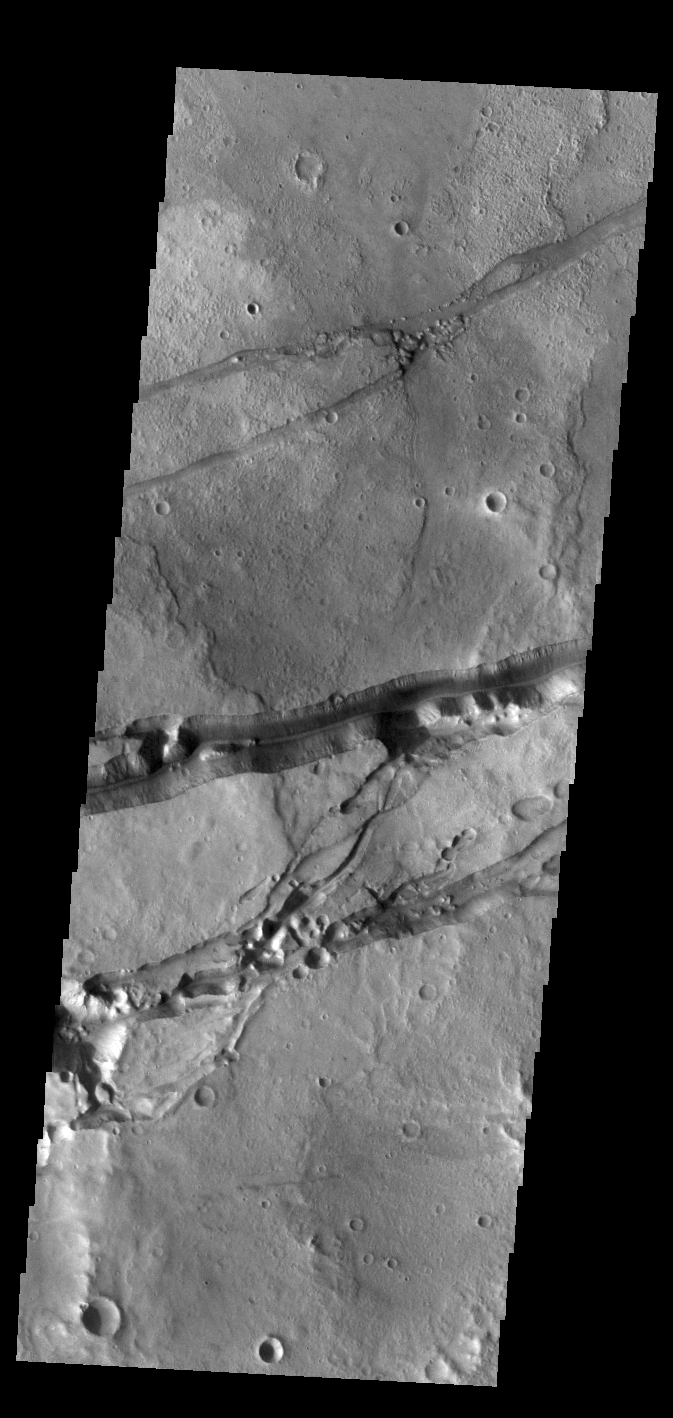

Sirenum Fossae

Today’s VIS image shows a portion of Sirenum Fossae. The linear features are tectonic graben. Graben are formed by extension of the crust and faulting. When large amounts of pressure or tension are applied to rocks on timescales that are fast enough that the rock cannot respond by deforming, the rock breaks along faults. In the case of a graben, two parallel faults are formed by extension of the crust and the rock in between the faults drops downward into the space created by the extension. Numerous sets of graben are visible in this THEMIS image, trending from north-northeast to south-southwest. Because the faults defining the graben are formed perpendicular to the direction of the applied stress, we know that extensional forces were pulling the crust apart in the west-northwest/east-southeast direction. The Sirenum Fossae graben are 2735km (1700 miles) long and stretch from eastern Terra Sirenum into western Daedalia Planum.

Credit: NASA/JPL-Caltech/ASU